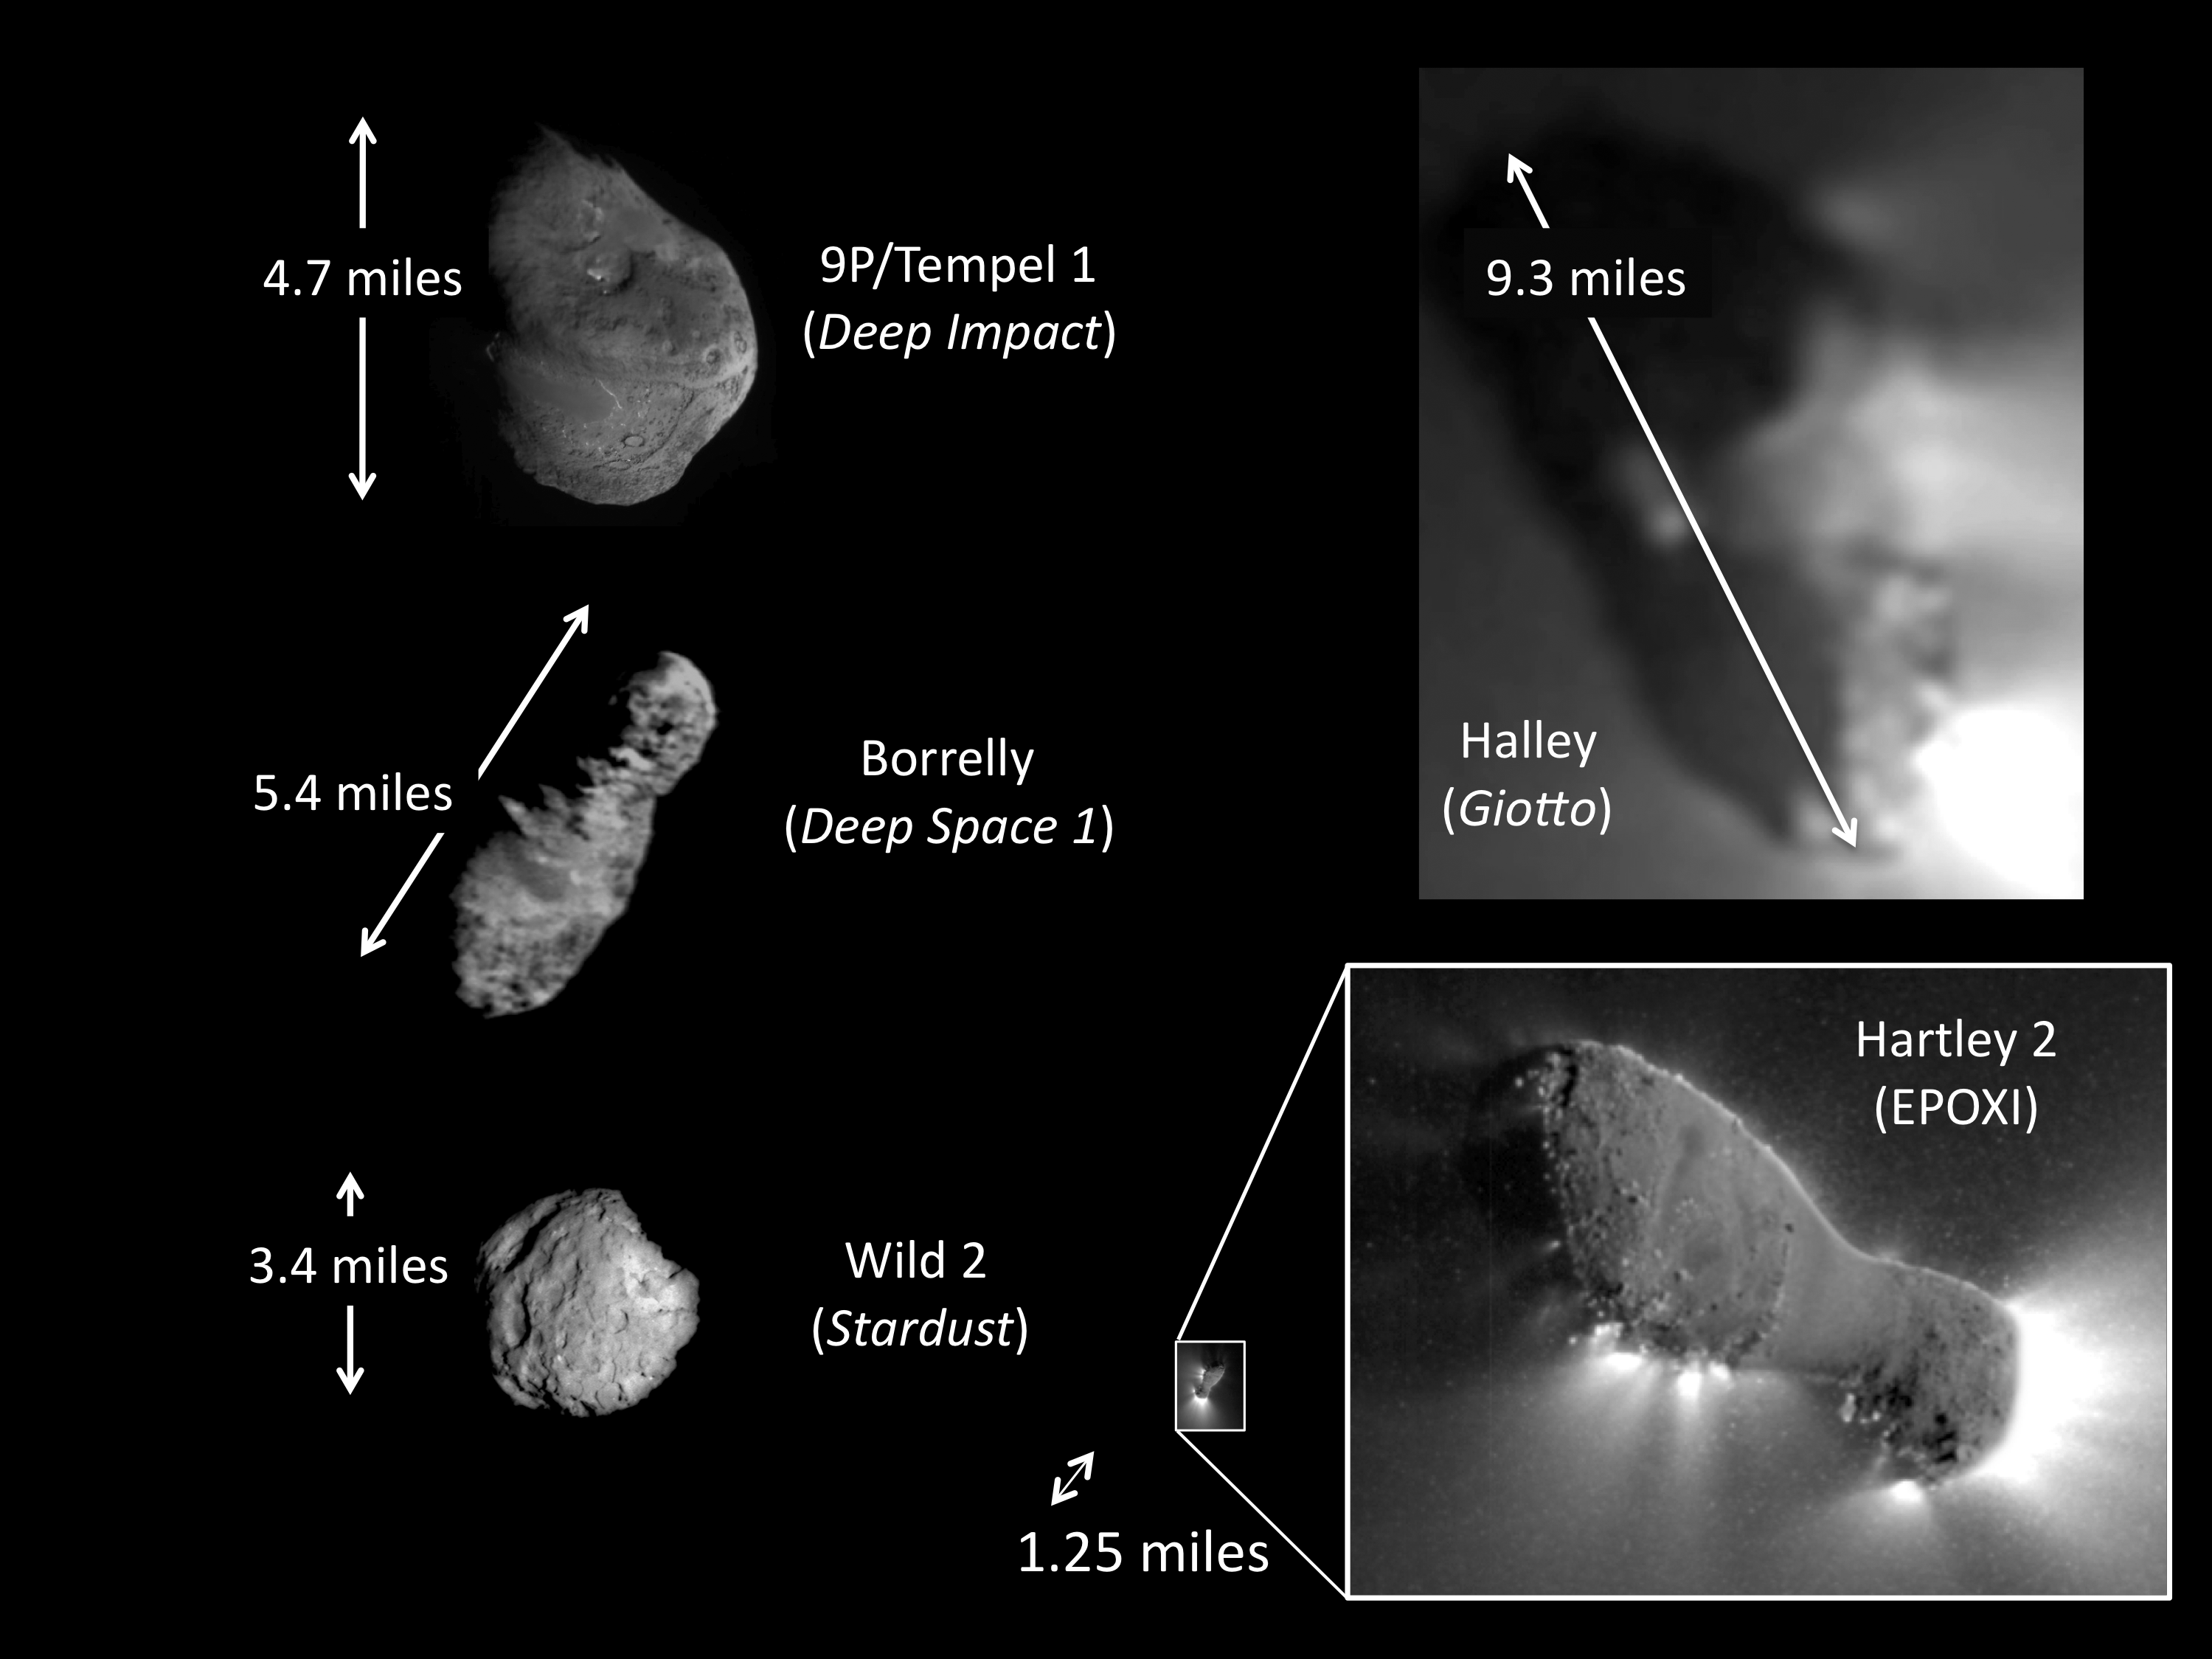

Fab Five

This montage shows the only five comets imaged up close with spacecraft. The comets vary in shape and size. Comet Hartley 2 is by far the smallest and the most active of small comets. This jet activity can be seen extending from the comet’s surface and into its outer shell of gas and dust, or coma. This is first time scientists have been able to link jets to the details of the surface.

Credit: NASA/JPL-Caltech/UMD